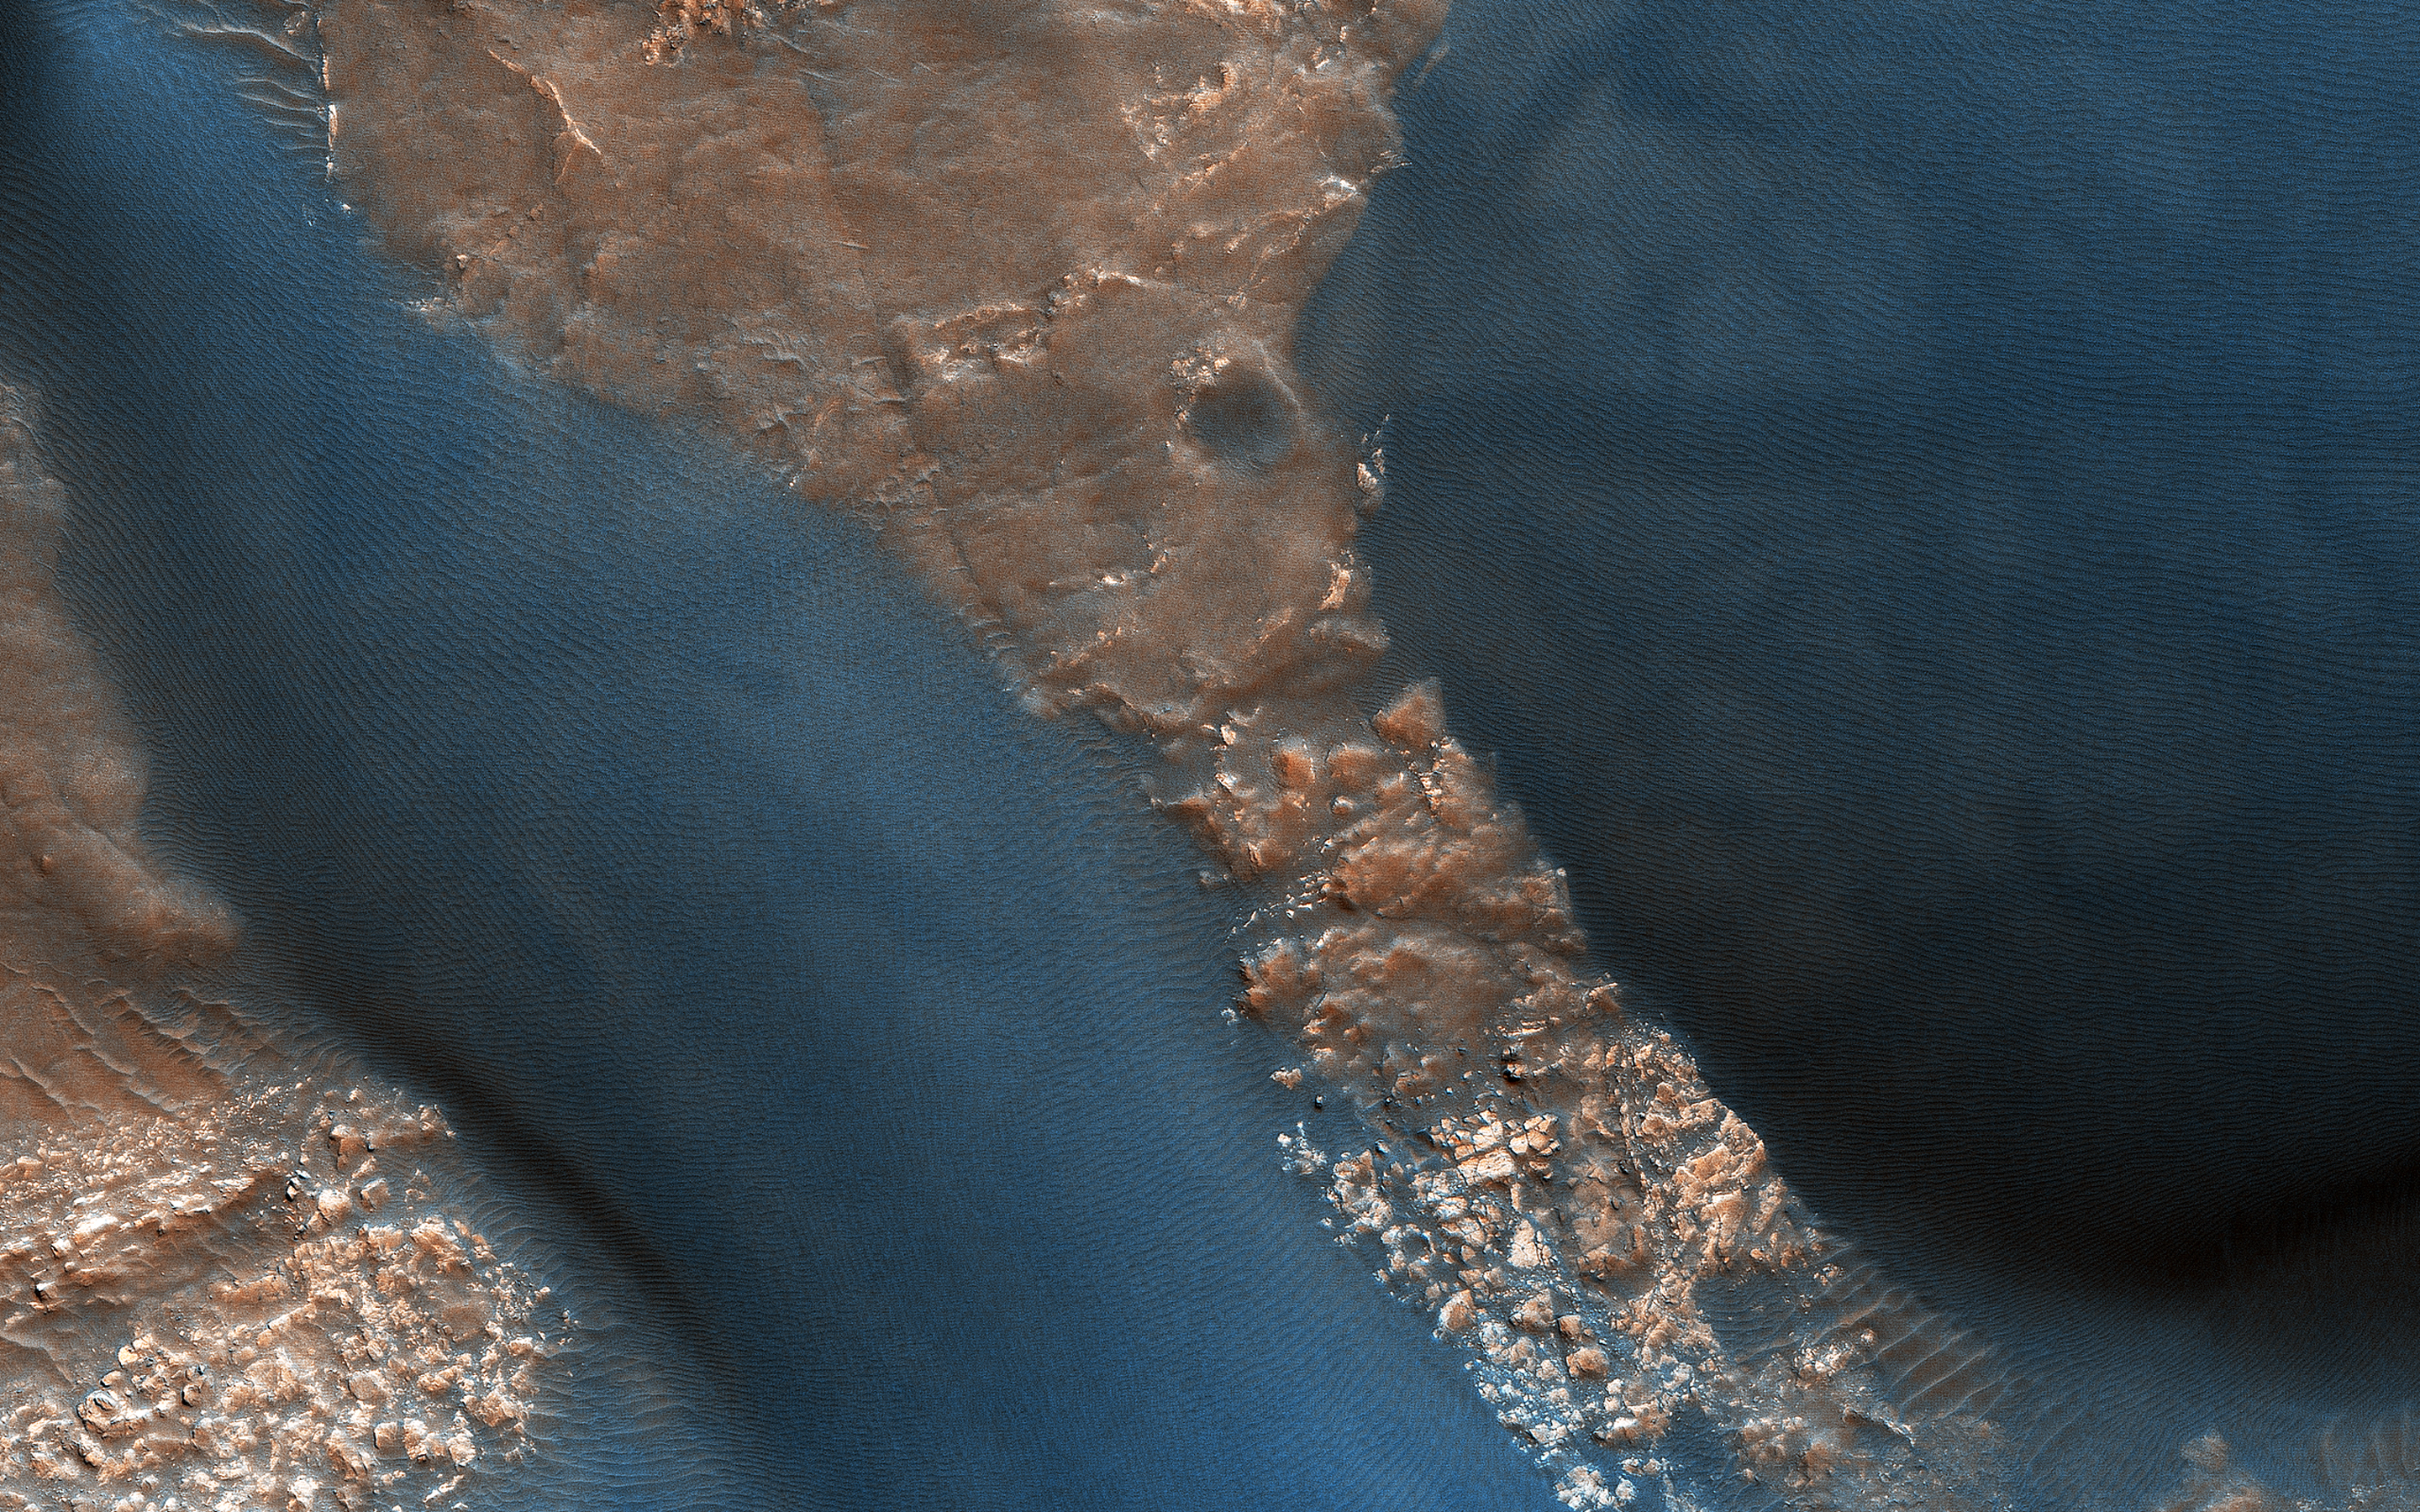

Active Dunes in Wirtz Crater

These gorgeous dunes are likely active, with ripples on their upwind slopes and dark streaks on their downwind slopes forming and changing due to wind-driven sand motion. Color has been enhanced to highlight the dunes.

This motion will also keep the dune brink (the edge between the two slopes) and bottom edges sharply defined. The dark lines and squiggles on the dune slope are formed by passing dust devils.

The map is projected here at a scale of 25 centimeters (9.8 inches) per pixel. [The original image scale is 25.5 centimeters (10.0 inches) per pixel (with 1 x 1 binning); objects on the order of 76 centimeters (30.0 inches) across are resolved.] North is up.

This is a stereo pair with ESP_021603_1315.

The University of Arizona, Tucson, operates HiRISE, which was built by Ball Aerospace & Technologies Corp., Boulder, Colorado. NASA’s Jet Propulsion Laboratory, a division of Caltech in Pasadena, California, manages the Mars Reconnaissance Orbiter Project for NASA’s Science Mission Directorate, Washington.

Credit: NASA/JPL-Caltech/University of Arizona